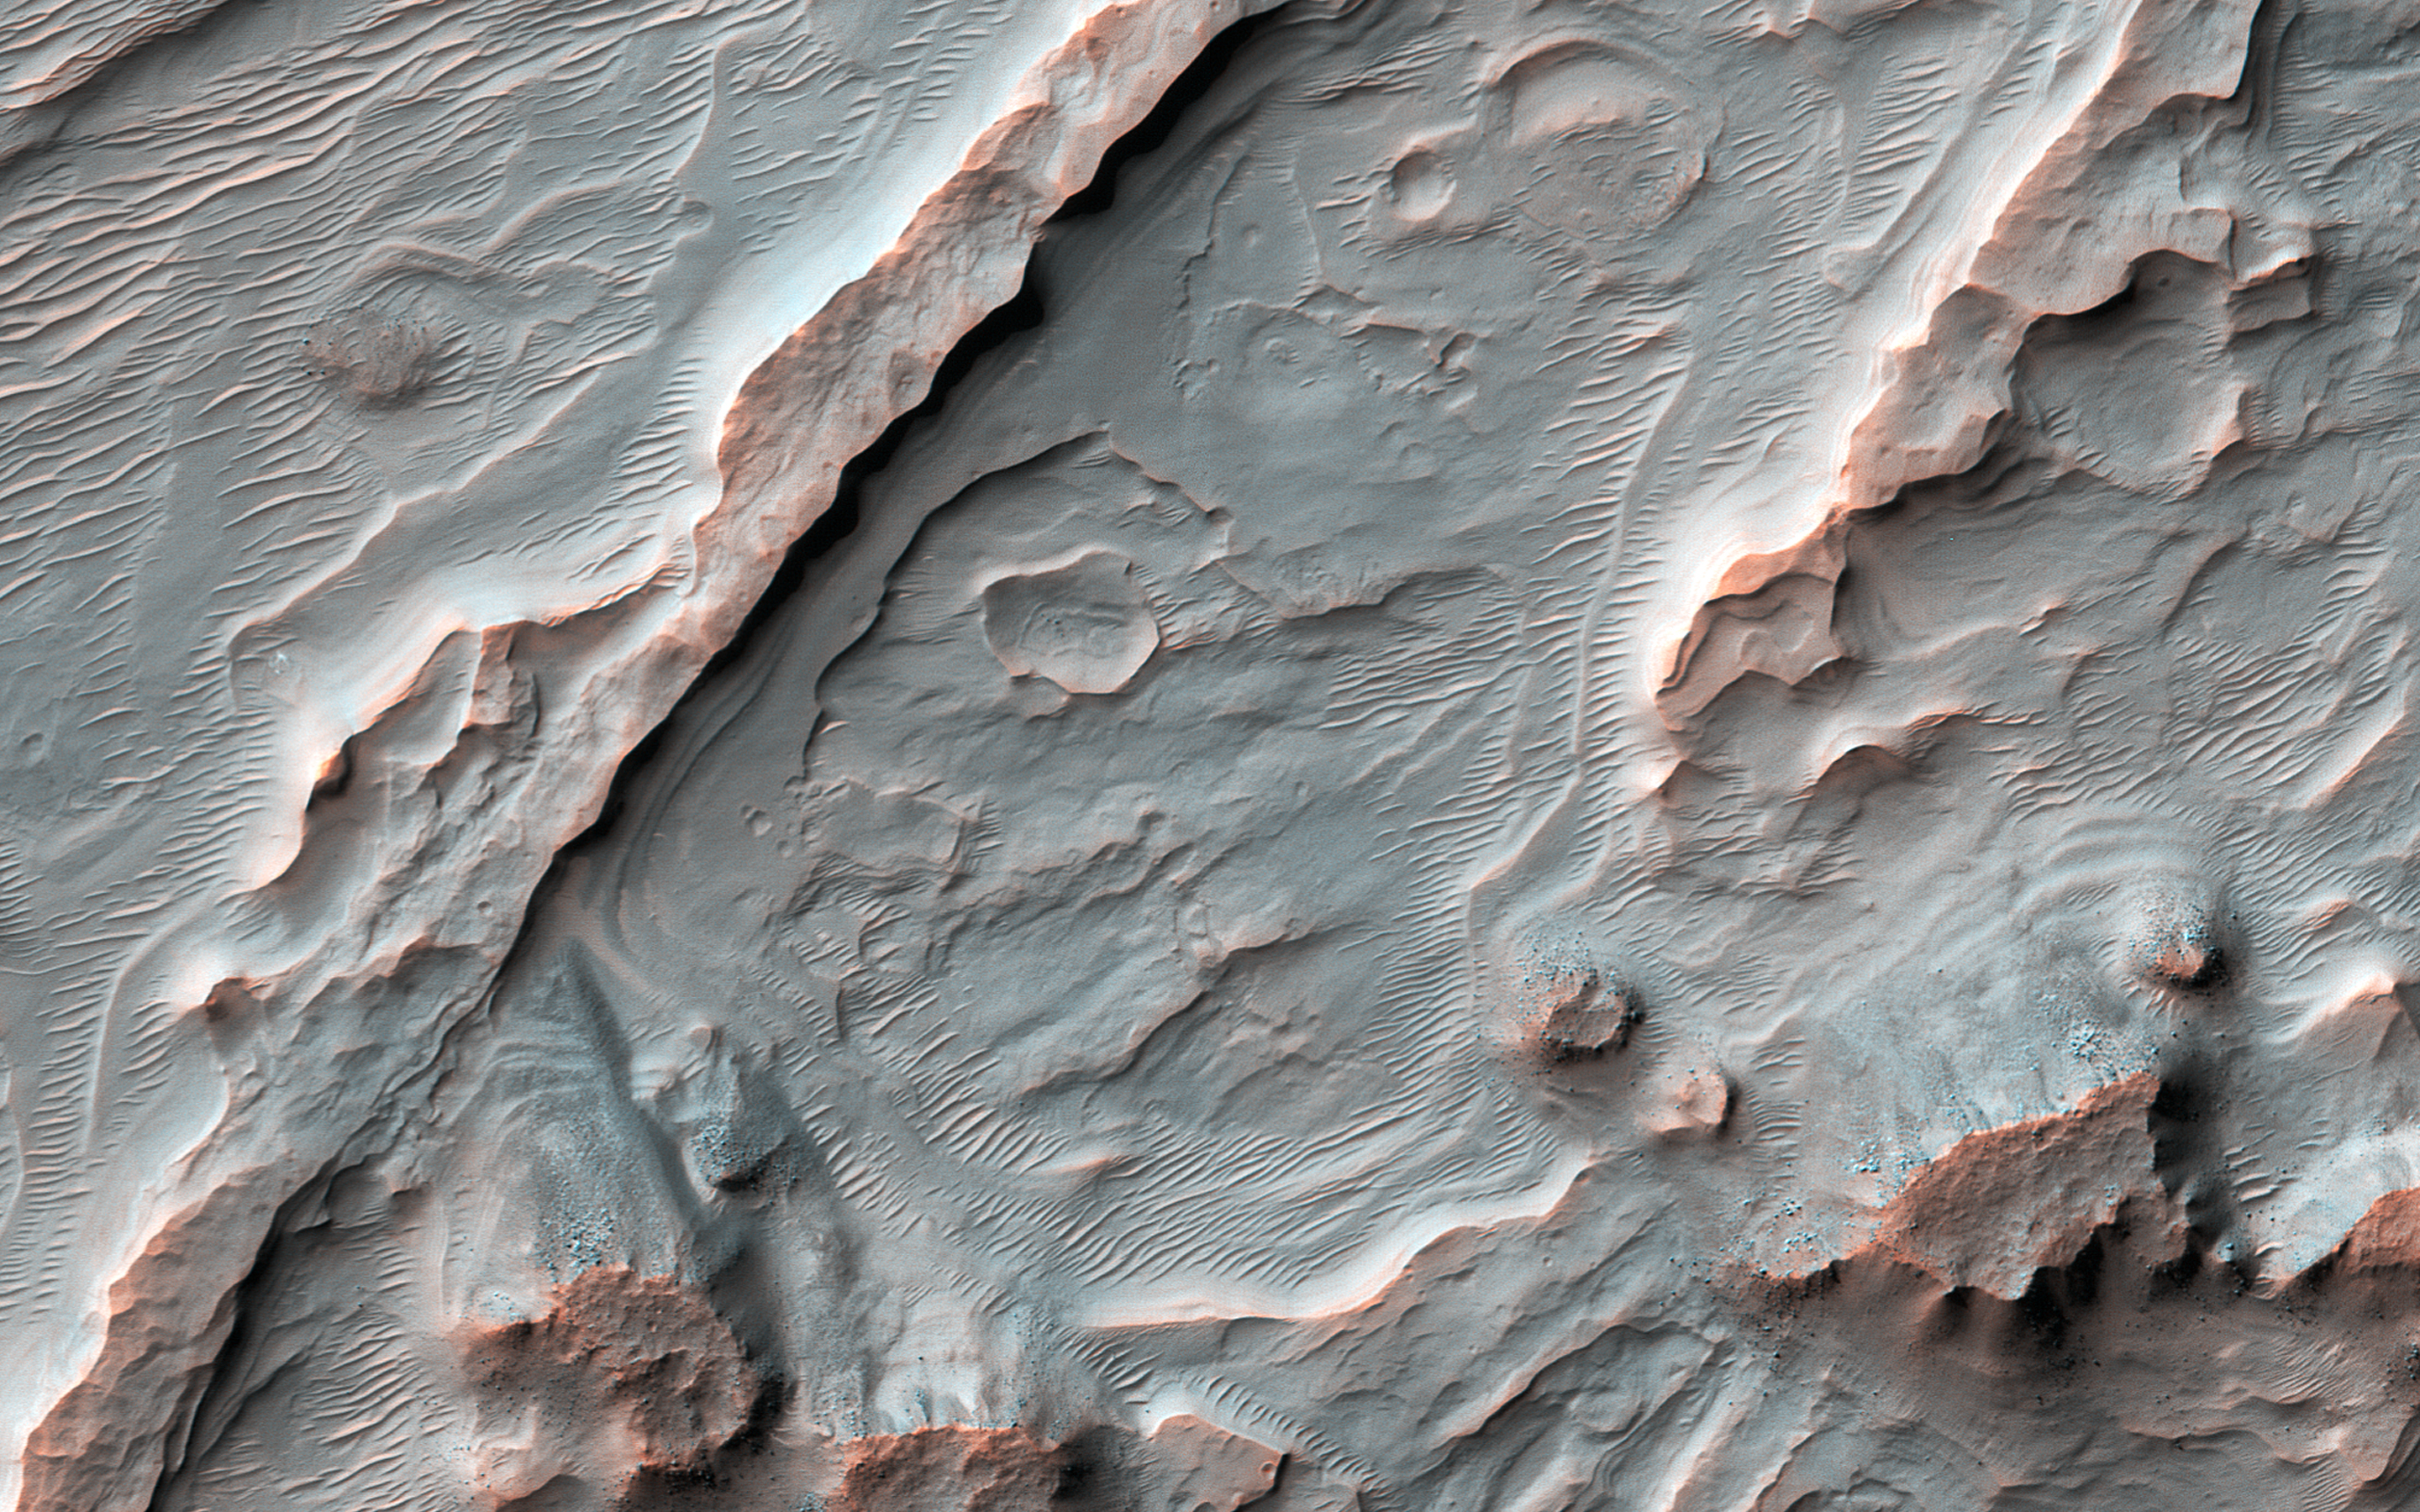

Big Fans

Shown in this image from NASA’s Mars Reconnaissance Orbiter (MRO) are alluvial fans, fan-shaped deposits emerging from regions of steep topography. Alluvial fans on Mars are thought to be ancient and record past episodes of flowing water. This image shows part of one of those fans, which has been eroded.

The old stream channels now stand above the rest of the fan as ridges, mostly in the southern (bottom) part of the image. This can occur because the channel materials are more resistant to erosion; perhaps they had larger grains (gravel) or because minerals deposited from the water cemented together.

The map is projected here at a scale of 50 centimeters (19.7 inches) per pixel. [The original image scale is 52.4 centimeters (20.6 inches) per pixel (with 2 x 2 binning); objects on the order of 157 centimeters (61.8 inches) across are resolved.] North is up.

The University of Arizona, Tucson, operates HiRISE, which was built by Ball Aerospace & Technologies Corp., Boulder, Colorado. NASA’s Jet Propulsion Laboratory, a division of Caltech in Pasadena, California, manages the Mars Reconnaissance Orbiter Project for NASA’s Science Mission Directorate, Washington.

Credit: NASA/JPL-Caltech/Univ. of Arizona